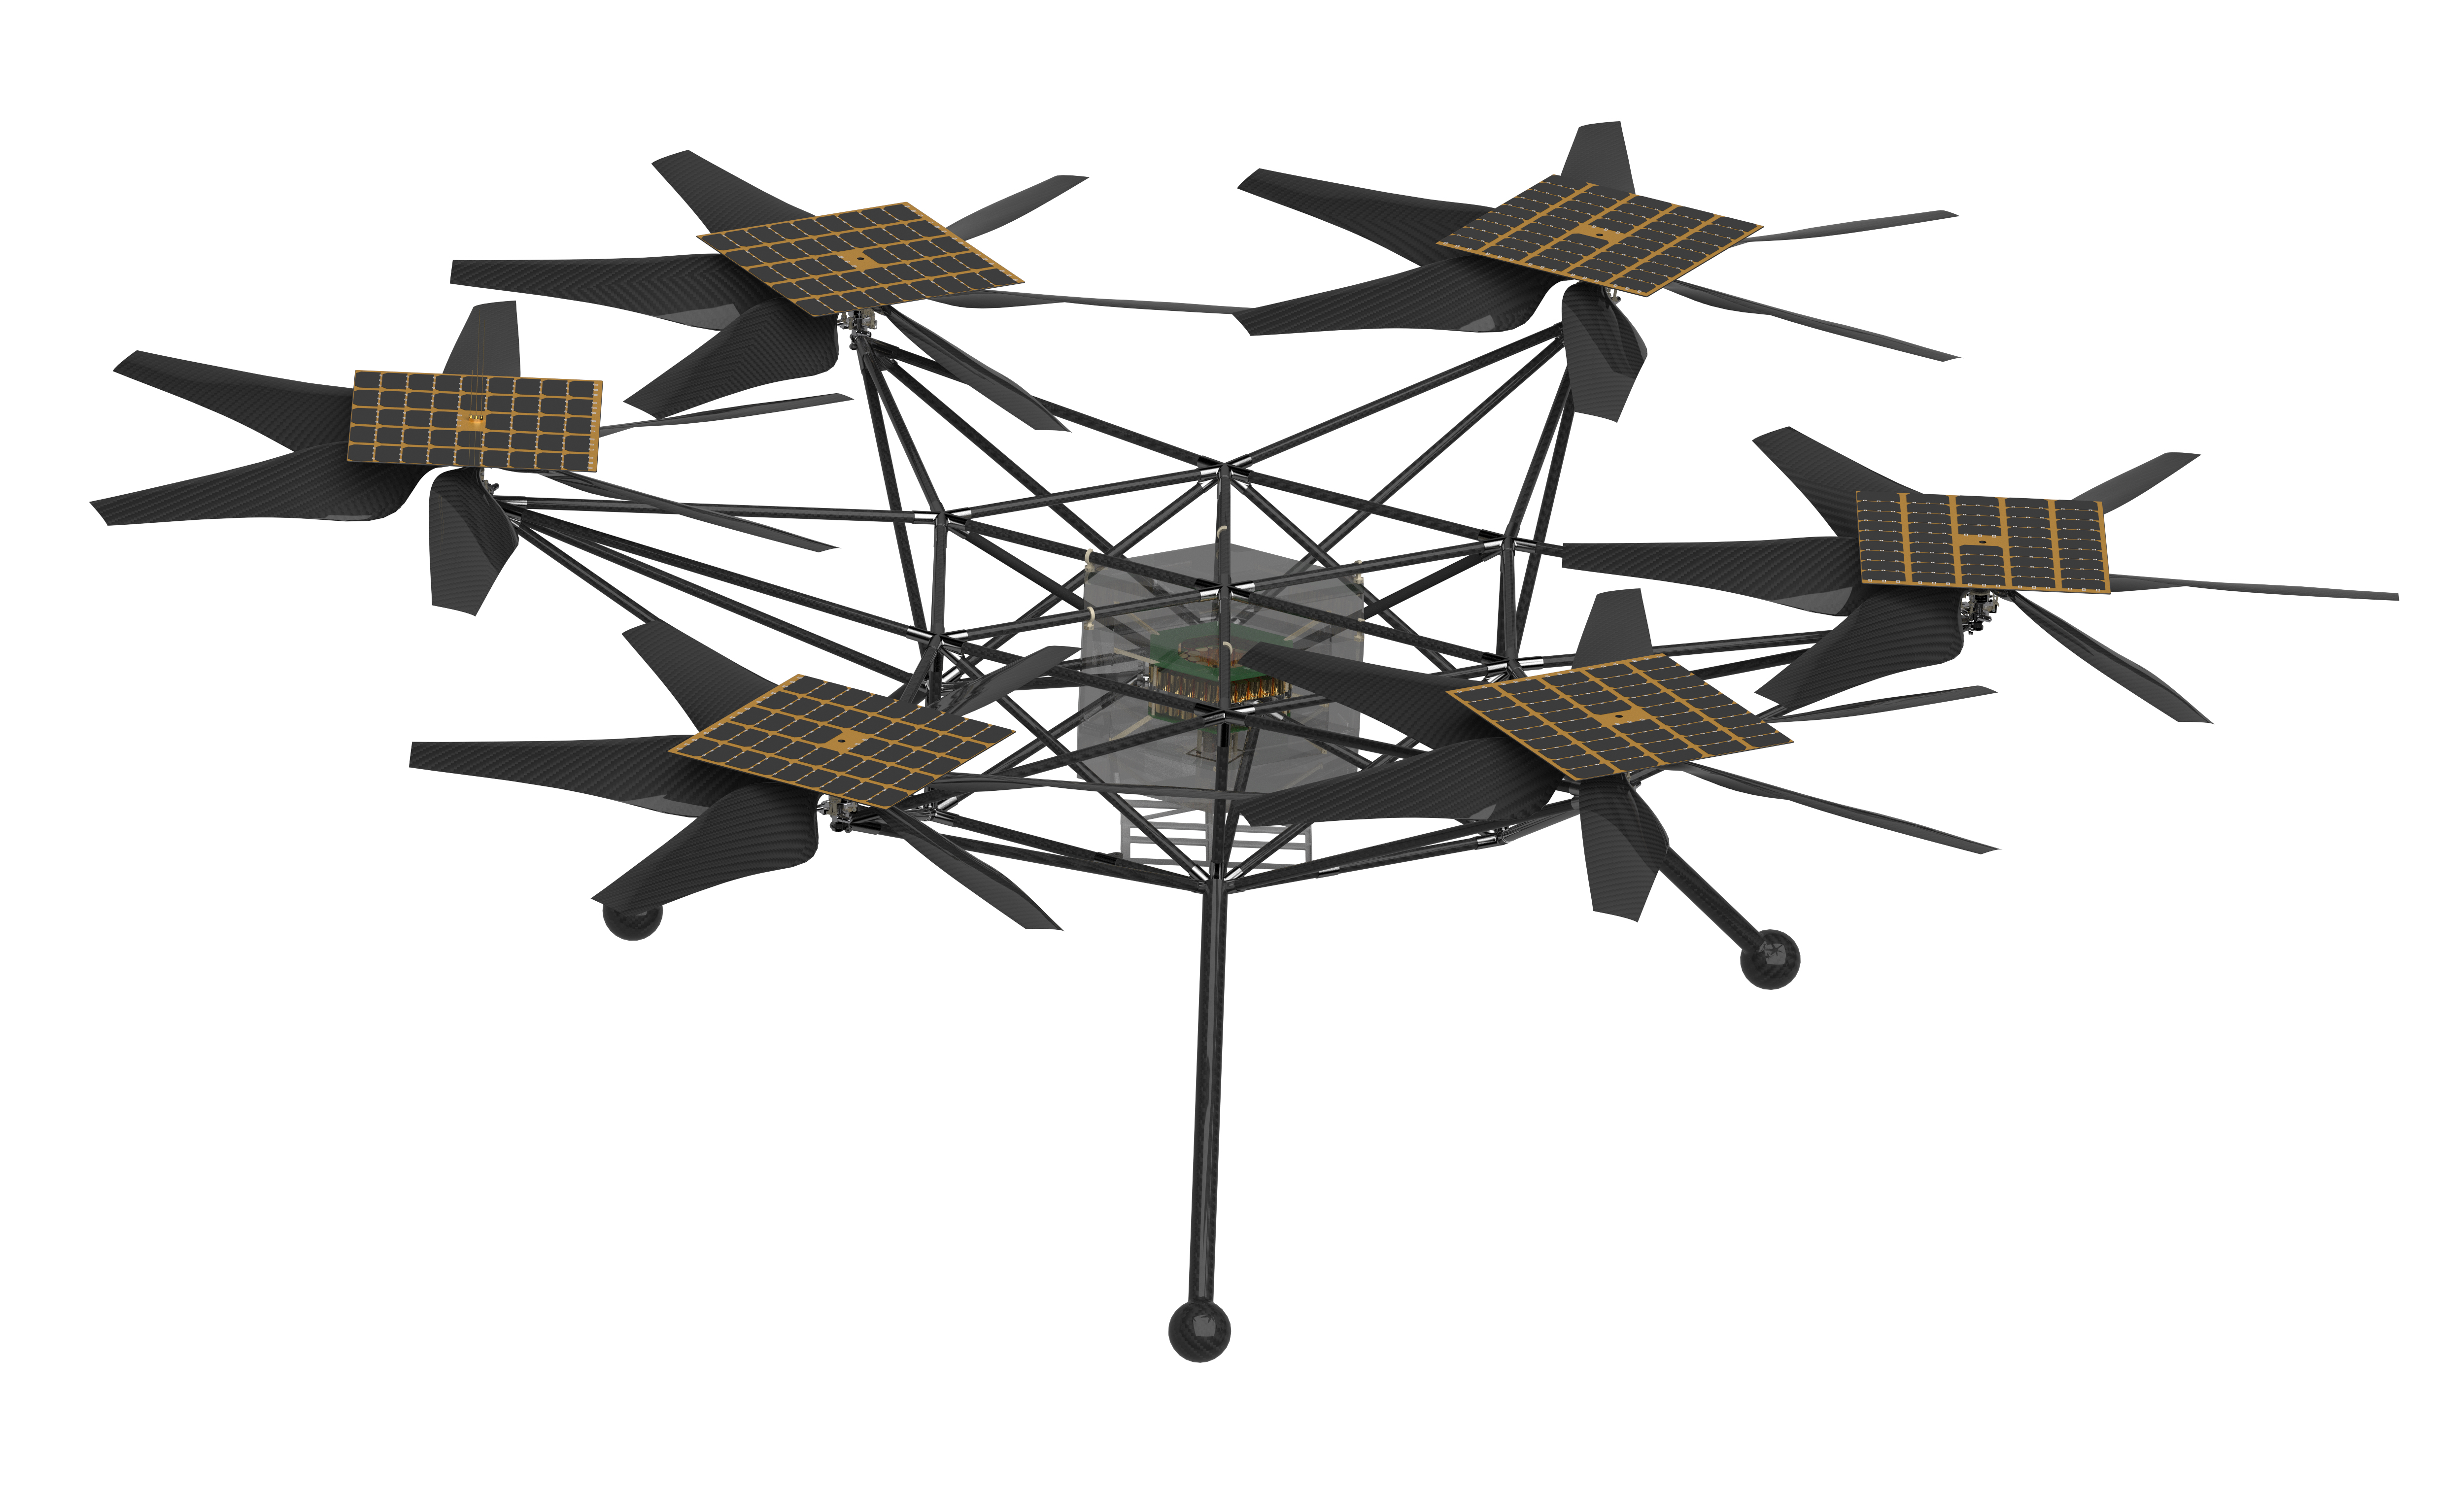

NASA’s Mars Chopper Concept (Rendering)

NASA’s Mars Chopper concept, shown in a design software rendering, is a more capable proposed follow-on to the agency’s Ingenuity Mars Helicopter, which arrived at the Red Planet in the belly of the Perseverance rover in February 2021.

Chopper would be about the size of an SUV, with six rotors, each with six blades. It could be used to carry science payloads as large as 11 pounds (5 kilograms) distances of up to 1.9 miles (3 kilometers) each Martian day (or sol). Scientists could use Chopper to study large swaths of terrain in detail, quickly – including areas where rovers cannot safely travel.

Chopper remains in early conceptual and design stages.

The proposed design is the product of collaboration between NASA’s Jet Propulsion Laboratory in Southern California, the agency’s Ames Research Center in California’s Silicon Valley, and AeroVironment Inc.

Credit: NASA/JPL-Caltech